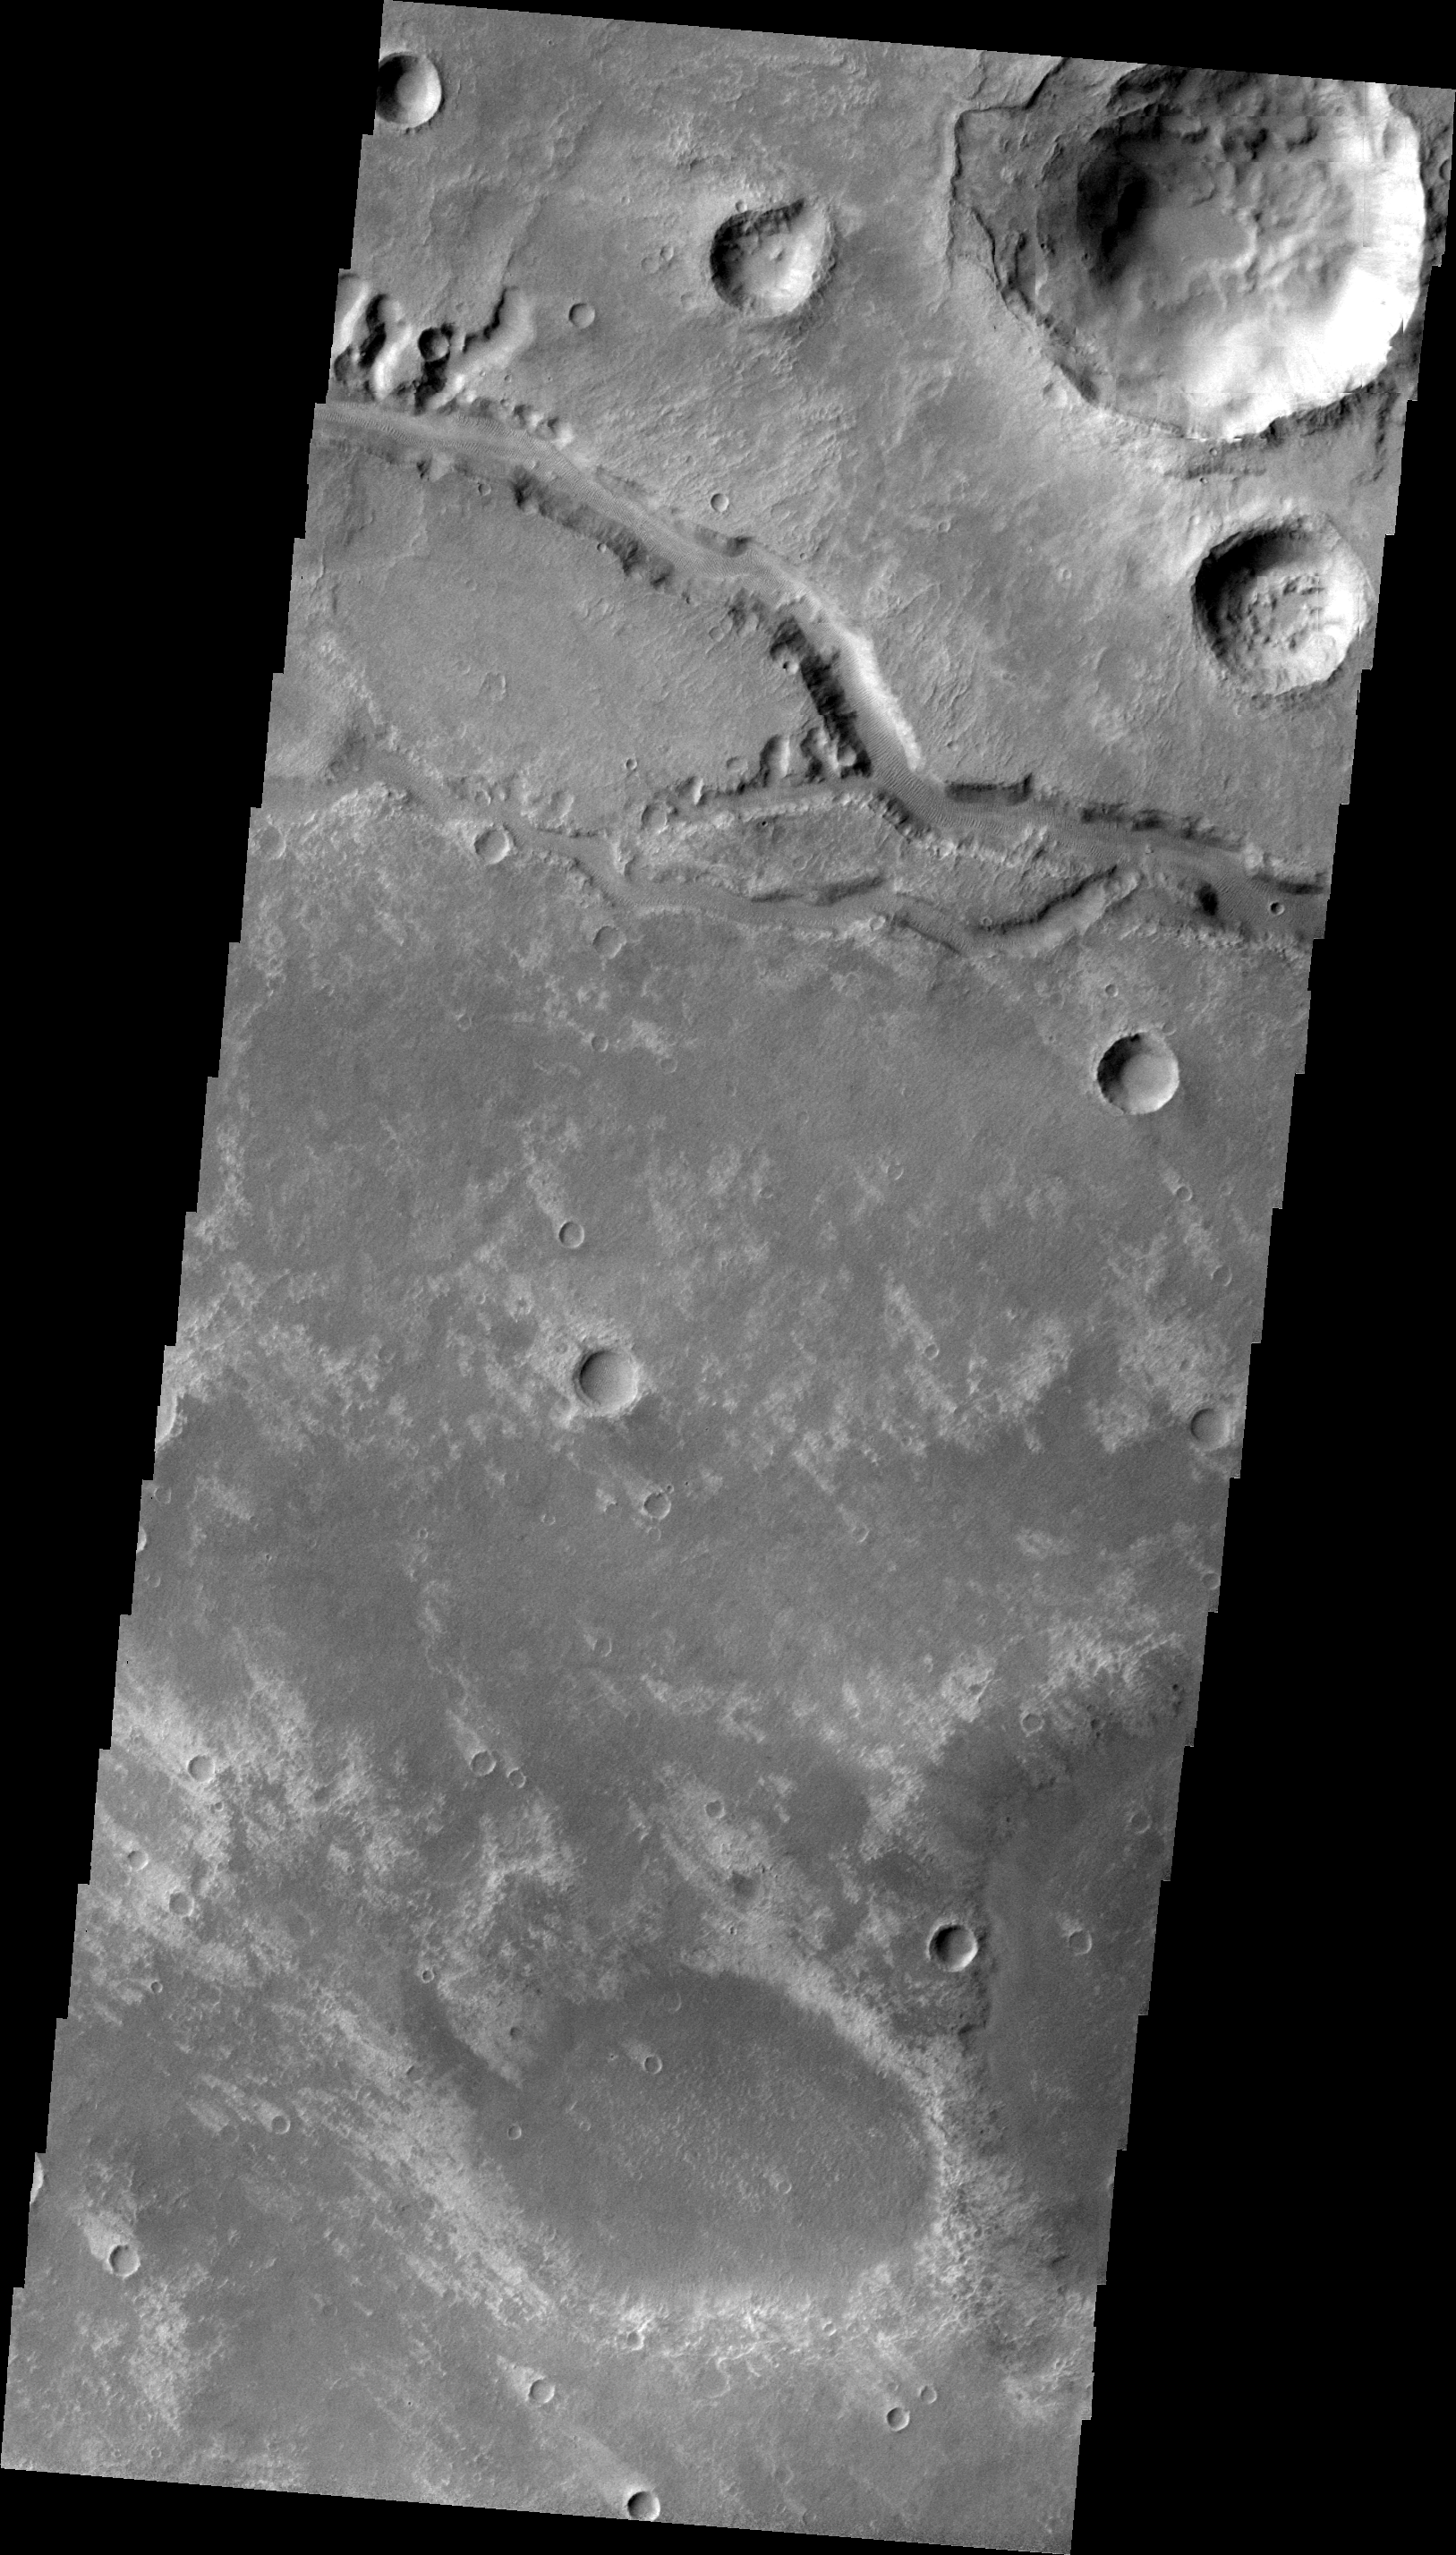

Nirgal Vallis

This VIS image shows a short section of Nirgal Vallis. Several tributaries are visible in this image.

Image information: VIS instrument. Latitude -27.6N, Longitude 314.1E. 22 meter/pixel resolution.

Please see the THEMIS Data Citation Note for details on crediting THEMIS images.

Note: this THEMIS visual image has not been radiometrically nor geometrically calibrated for this preliminary release. An empirical correction has been performed to remove instrumental effects. A linear shift has been applied in the cross-track and down-track direction to approximate spacecraft and planetary motion. Fully calibrated and geometrically projected images will be released through the Planetary Data System in accordance with Project policies at a later time.

NASA’s Jet Propulsion Laboratory manages the 2001 Mars Odyssey mission for NASA’s Office of Space Science, Washington, D.C. The Thermal Emission Imaging System (THEMIS) was developed by Arizona State University, Tempe, in collaboration with Raytheon Santa Barbara Remote Sensing. The THEMIS investigation is led by Dr. Philip Christensen at Arizona State University. Lockheed Martin Astronautics, Denver, is the prime contractor for the Odyssey project, and developed and built the orbiter. Mission operations are conducted jointly from Lockheed Martin and from JPL, a division of the California Institute of Technology in Pasadena.

Credit: NASA/JPL/ASU